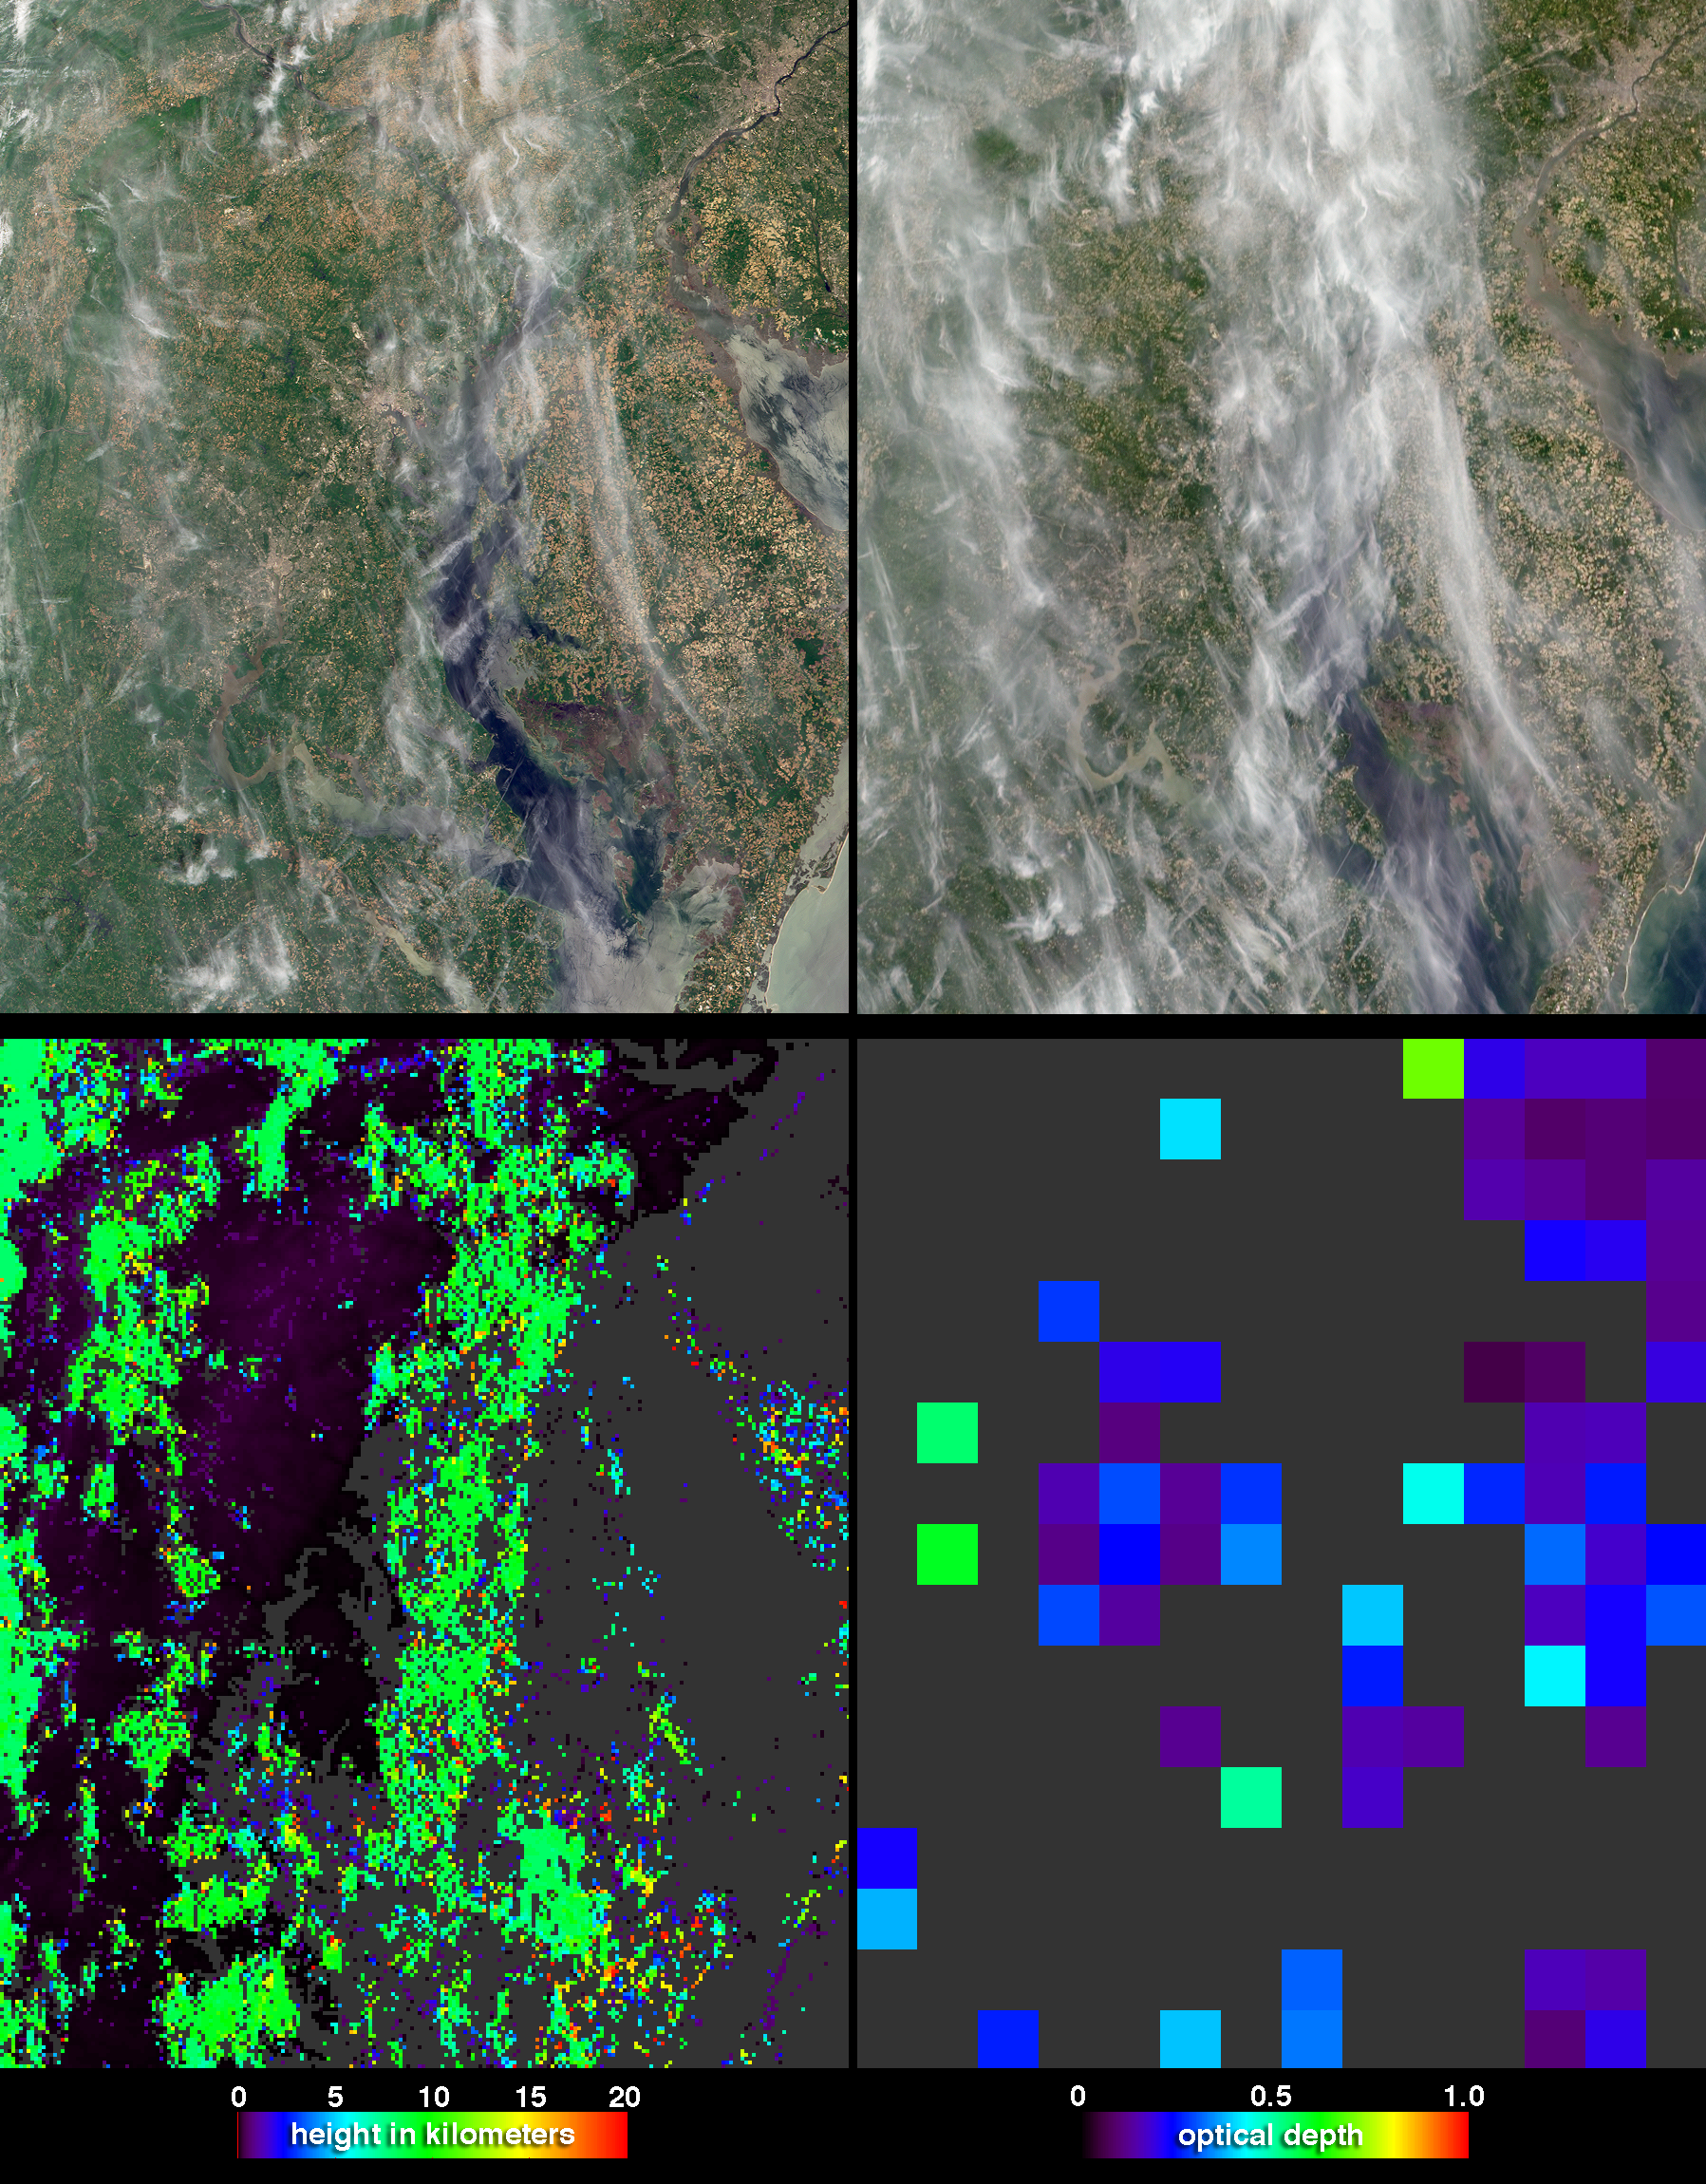

Students and NASA Study Aerosols over Baltimore

During Spring 2003, students, teachers, and scientists worked side-by-side, measuring the properties of aerosols (fine particulate matter suspended in the air) over Baltimore, Maryland using hand-held instruments. The campaign had two objectives: providing NASA with high-quality, ground-based measurements to check aerosol properties derived from satellite observations, and helping students learn about possible health effects of aerosols in the region. Health effects are of special interest, since school children in the Baltimore metropolitan area suffer from one of the highest asthma rates in the United States.

These four image panels from the Multi-angle Imaging SpectroRadiometer (MISR) instrument, which flies on NASA’s Terra satellite, were acquired on May 20, 2003, when the sky was about 50% covered by high, thin, cirrus clouds. The two panels along the top are natural-color images from MISR’s directly downward-viewing (nadir) camera (left) and 60° forward-viewing camera (right). Cloudy weather predominated this spring, and of the entire three-month campaign, May 20th was the least-cloudy day during which MISR flew over the study region. Cirrus clouds are more apparent at the steeper viewing angle, and appear to shift position relative to the surface between the two camera views due to the effect of geometric parallax. At lower left is a stereo height field derived using the parallax effect. It shows that most of the cirrus clouds are about 10 kilometers above the surface. At lower right is a map of satellite-retrieved aerosol amount (optical depth). These MISR products have different scales. MISR’s highest-resolution imagery is acquired at 275 meter pixel resolution, about the same size of a major league baseball stadium, whereas the aerosol retrievals are produced at 17.6 kilometers, about the size of a small city. To derive aerosol amount, the MISR retrieval algorithm examines the variation in scene brightness over nine view angles and four spectral bands. Under cloudy conditions, it is especially challenging to measure aerosol properties, and MISR makes use of special multi-angle cloud-screening techniques.

The AERONET global network of autonomous, ground-based, aerosol measuring instruments plays a key role in testing satellite aerosol retrievals. For the May 20 Baltimore experiment, scientists set up an additional eight AERONET instruments at schools and in parts of the Washington Metropolitan area to supplement the standard AERONET stations. Students at 12 schools also used hand-held sun photometers to measure aerosol amount as Terra, and several other satellites flew overhead. The campaign team will combine the single-point measurements made at these ground stations with the regional aerosol picture obtained from the satellites, to create a clearer view of Baltimore’s aerosol characteristics. They will then compare the derived aerosol distribution with survey data on health effects, such as the incidence of asthma, to complete their study.

The Multi-angle Imaging SpectroRadiometer observes the daylit Earth continuously from pole to pole, and every 9 days views the entire globe between 82 degrees north and 82 degrees south latitude. These data products were generated from a portion of the imagery acquired during Terra orbit 18193. The panels cover an area of about 246 kilometers x 292 kilometers, and utilize data from blocks 59 to 60 within World Reference System-2 path 15.

MISR was built and is managed by NASA’s Jet Propulsion Laboratory, Pasadena, CA, for NASA’s Office of Earth Science, Washington, DC. The Terra satellite is managed by NASA’s Goddard Space Flight Center, Greenbelt, MD. JPL is a division of the California Institute of Technology.

Credit: NASA/GSFC/LaRC/JPL, MISR Team